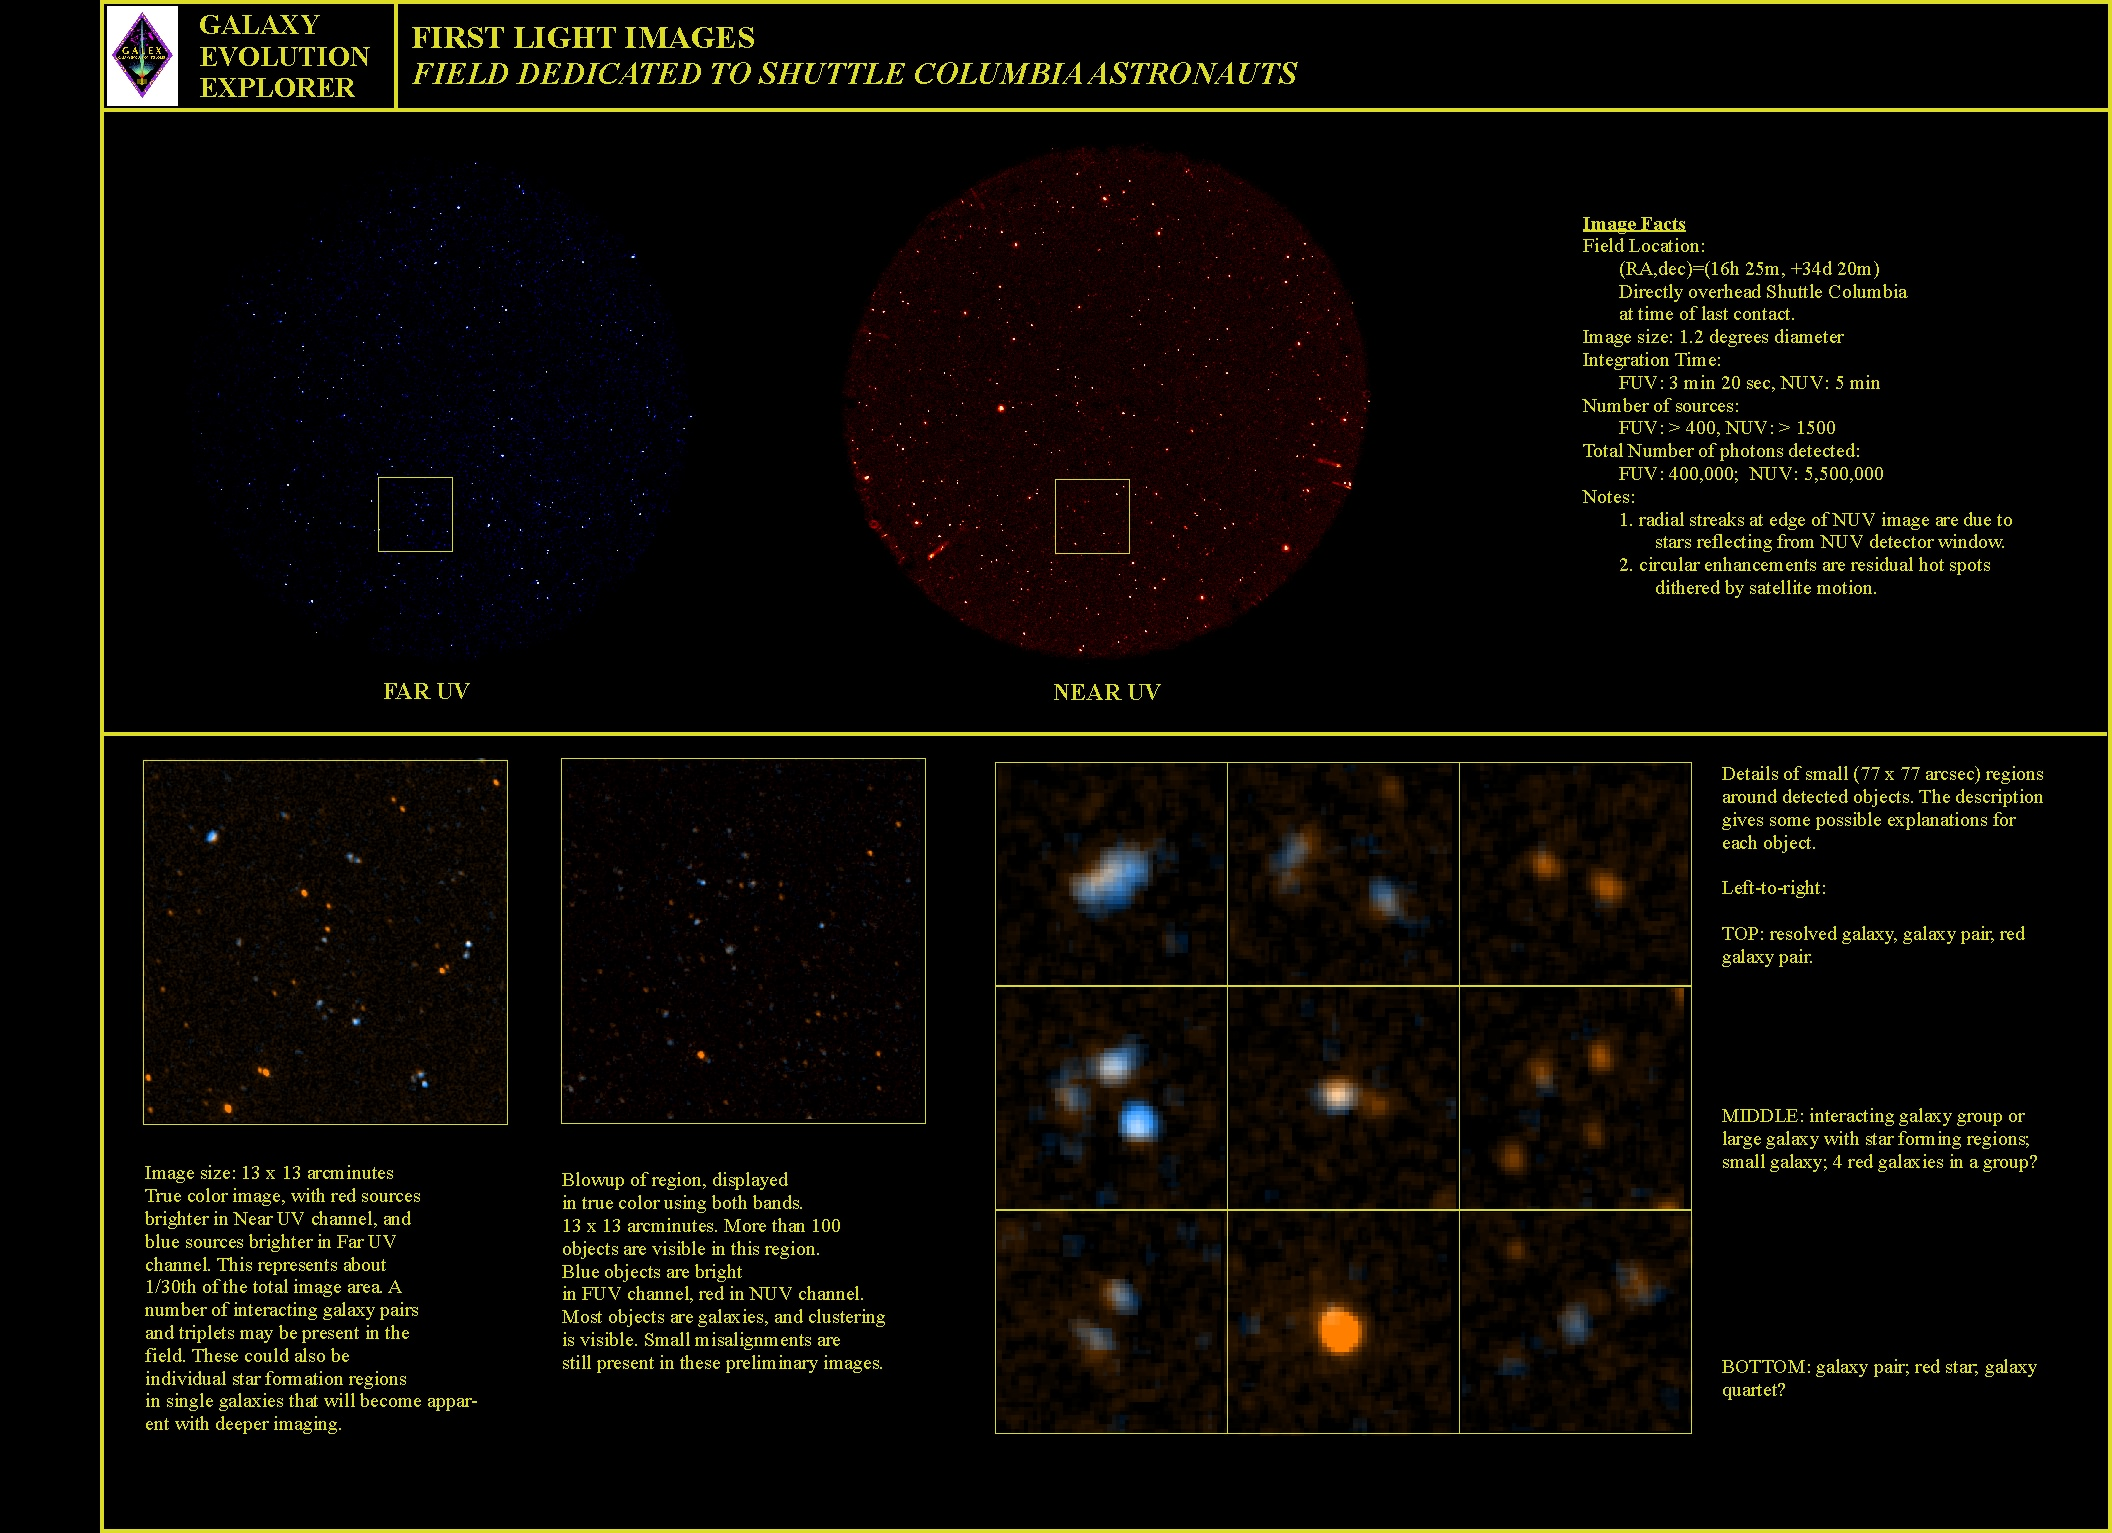

GALEX 1st Light Compilation

This compilation shows the constellation Hercules, as imaged on May 21 and 22 by NASA’s Galaxy Evolution Explorer. The images were captured by the two channels of the spacecraft camera during the mission’s “first light” milestone.

The Galaxy Evolution Explorer first light images are dedicated to the crew of the Space Shuttle Columbia. The Hercules region was directly above Columbia when it made its last contact with NASA Mission Control on February 1, over the skies of Texas.

The Galaxy Evolution Explorer launched on April 28 on a mission to map the celestial sky in the ultraviolet and determine the history of star formation in the universe over the last 10 billion years.

Credit: NASA/JPL/Caltech